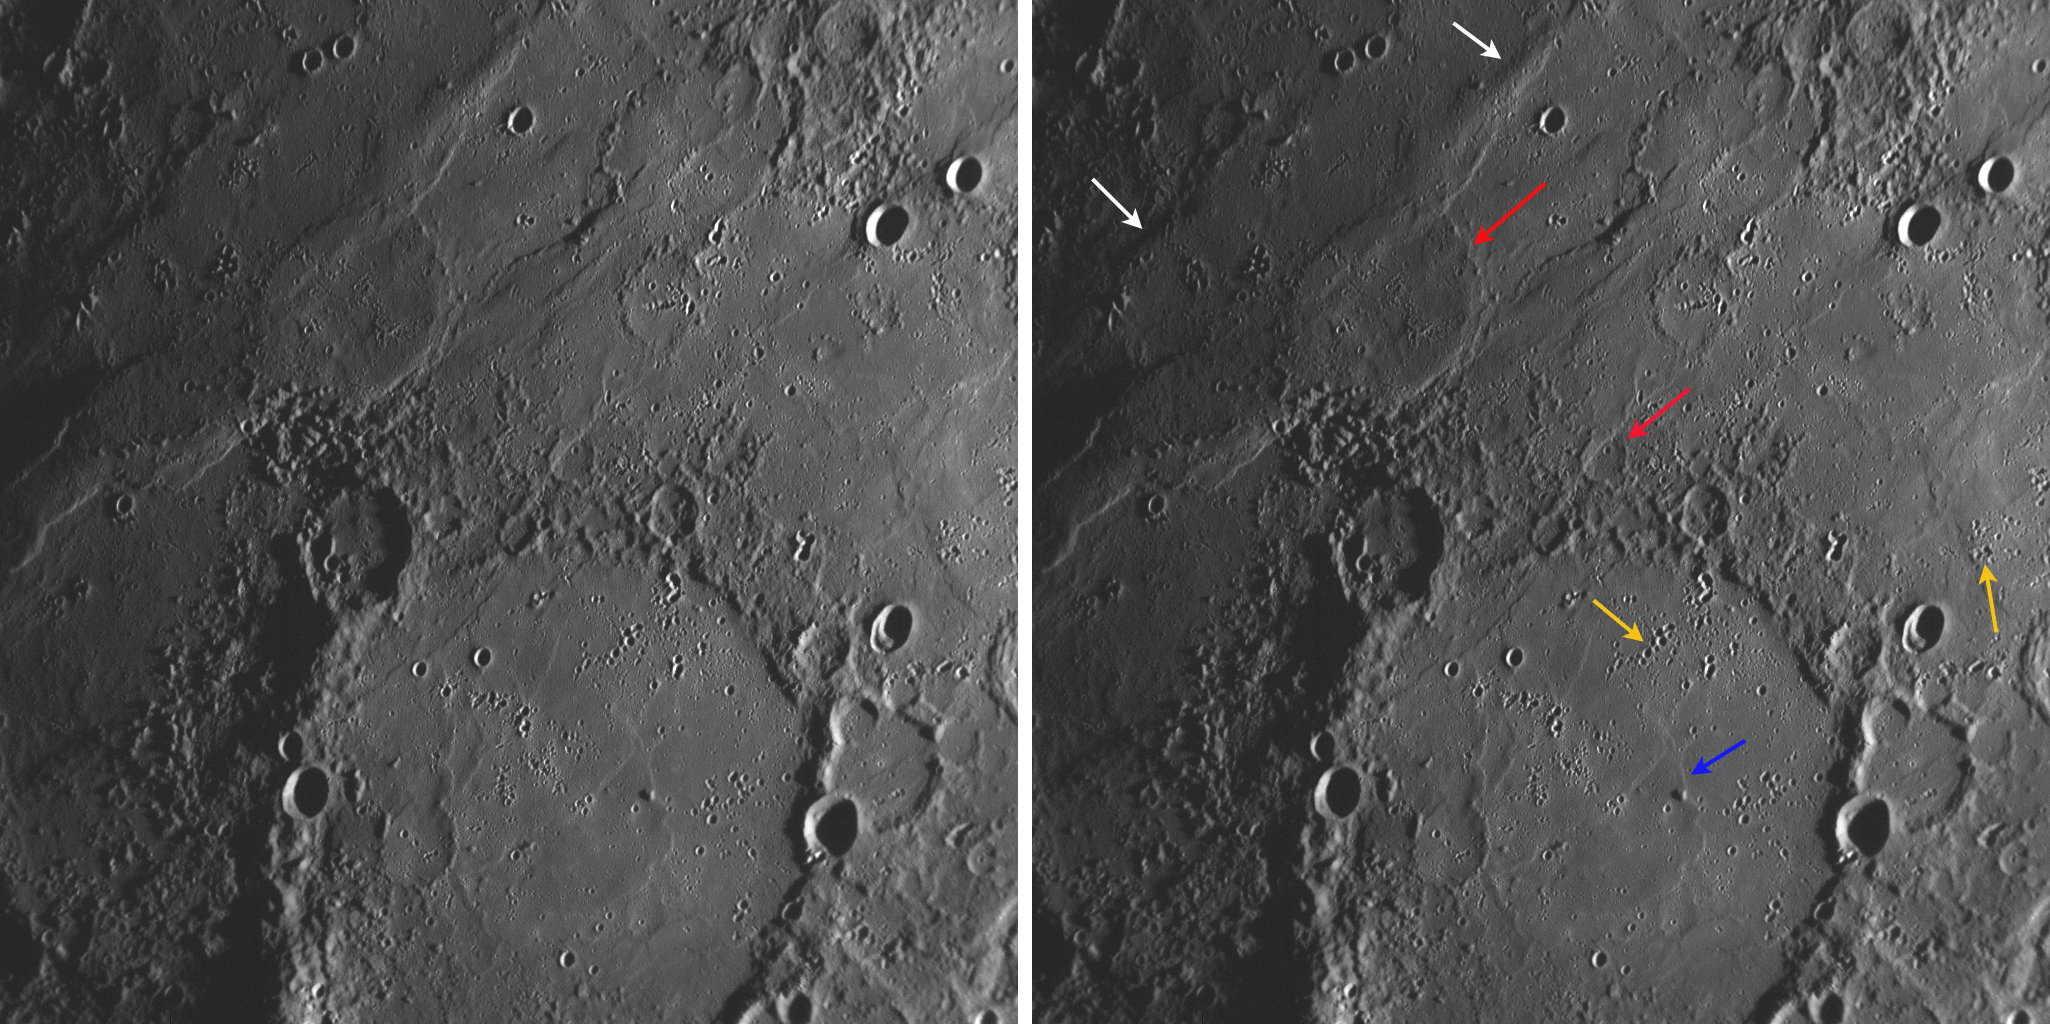

One Month Ago…

One month ago, on January 14, 2008, MESSENGER became the first spacecraft in over three decades to visit Mercury, snapping images of a large portion of Mercury’s surface previously unseen by spacecraft. As the spacecraft proceeds on its journey, the science team continues to study the 1213 images returned from the mission’s historic first flyby. The probe’s trajectory will bring it to a second Mercury flyby on October 6, 2008.

MESSENGER’s Narrow Angle Camera (NAC) of the Mercury Dual Imaging System (MDIS) captured this image during the flyby one month ago. The Sun is illuminating this region at a low angle, accentuating the modest ridges and other low topography on these nearly flat plains. Low ridges trend from the top-center of the image to the left edge (white arrows). The ghostly remains of craters are visible, filled to their rims by what may have been volcanic lavas (red arrows). The faint remnant of an inner ring within the large crater in the bottom half of this picture can be seen (blue arrow); the area interior to this ring was also flooded, possibly by lava, nearly to the point of disappearance. Clusters of secondary craters on the floor of the large crater and elsewhere (yellow arrows) formed when clumps of material were ejected from large impacts beyond the view of this image, which is about 350 kilometers (220 miles) across.

Image Mission Elapsed Time (MET): 108826972

These images are from MESSENGER, a NASA Discovery mission to conduct the first orbital study of the innermost planet, Mercury. For information regarding the use of images, see the MESSENGER image use policy.

Credit: NASA/Johns Hopkins University Applied Physics Laboratory/Carnegie Institution of Washington